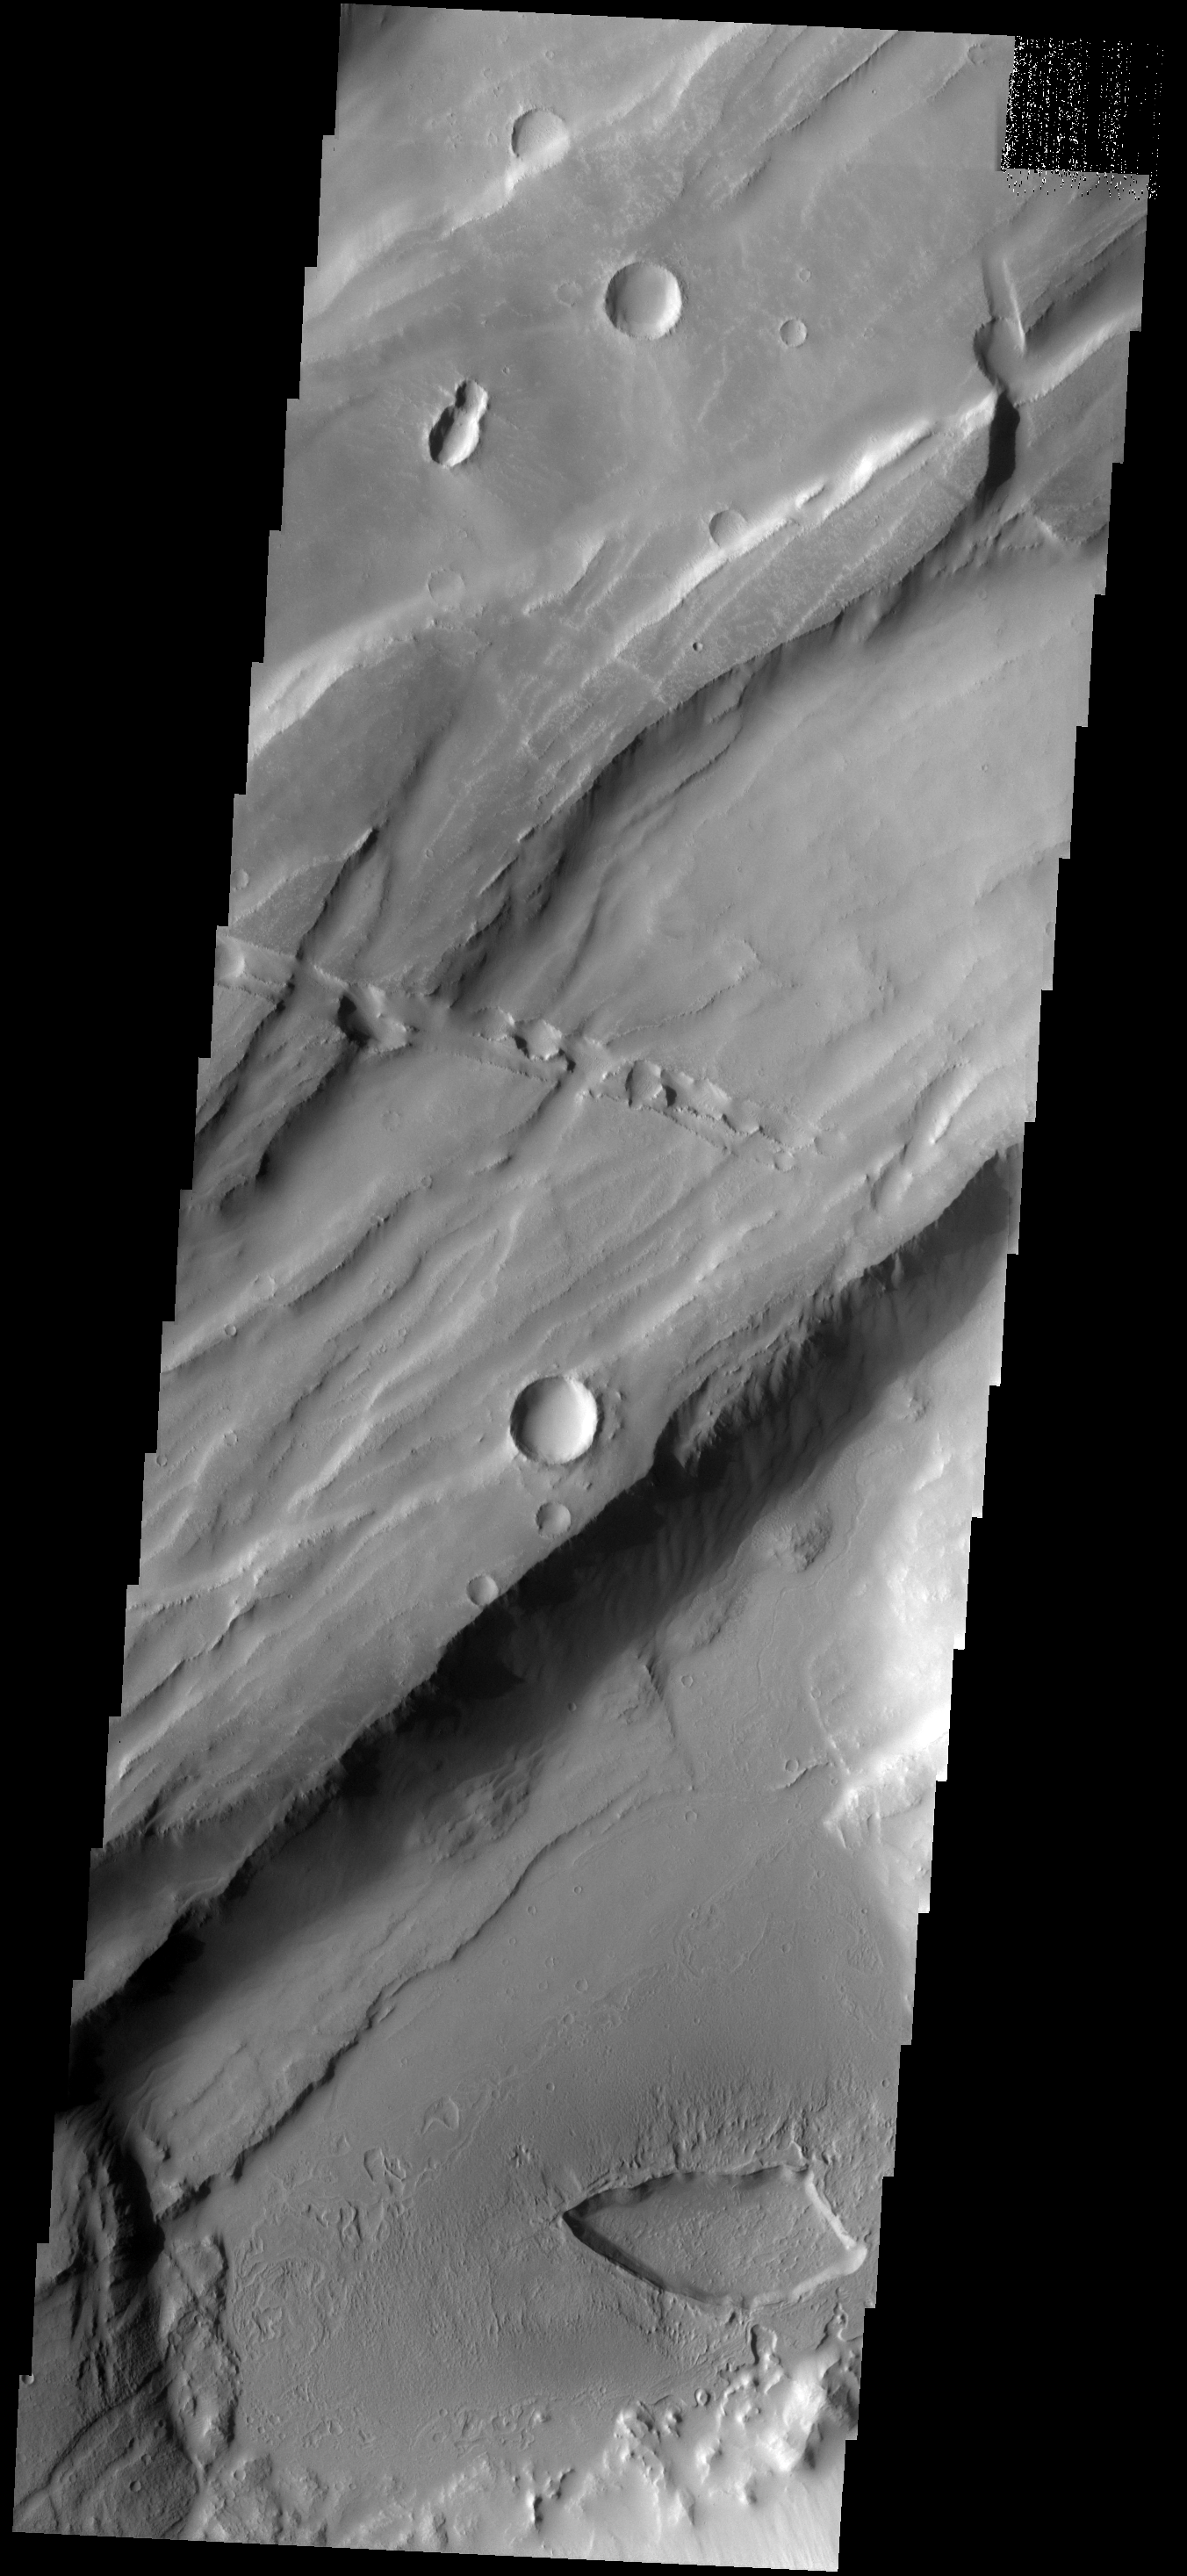

THEMIS ART #64

Back by popular demand: THEMIS ART IMAGE #64 Give me a kiss, this depression looks like lips. And could it be a bug in the upper left?

Image information: VIS instrument. Latitude -8.4N, Longitude 253.5E. 17 meter/pixel resolution.

Please see the THEMIS Data Citation Note for details on crediting THEMIS images.

Note: this THEMIS visual image has not been radiometrically nor geometrically calibrated for this preliminary release. An empirical correction has been performed to remove instrumental effects. A linear shift has been applied in the cross-track and down-track direction to approximate spacecraft and planetary motion. Fully calibrated and geometrically projected images will be released through the Planetary Data System in accordance with Project policies at a later time.

NASA’s Jet Propulsion Laboratory manages the 2001 Mars Odyssey mission for NASA’s Office of Space Science, Washington, D.C. The Thermal Emission Imaging System (THEMIS) was developed by Arizona State University, Tempe, in collaboration with Raytheon Santa Barbara Remote Sensing. The THEMIS investigation is led by Dr. Philip Christensen at Arizona State University. Lockheed Martin Astronautics, Denver, is the prime contractor for the Odyssey project, and developed and built the orbiter. Mission operations are conducted jointly from Lockheed Martin and from JPL, a division of the California Institute of Technology in Pasadena.

Credit: NASA/JPL/ASU